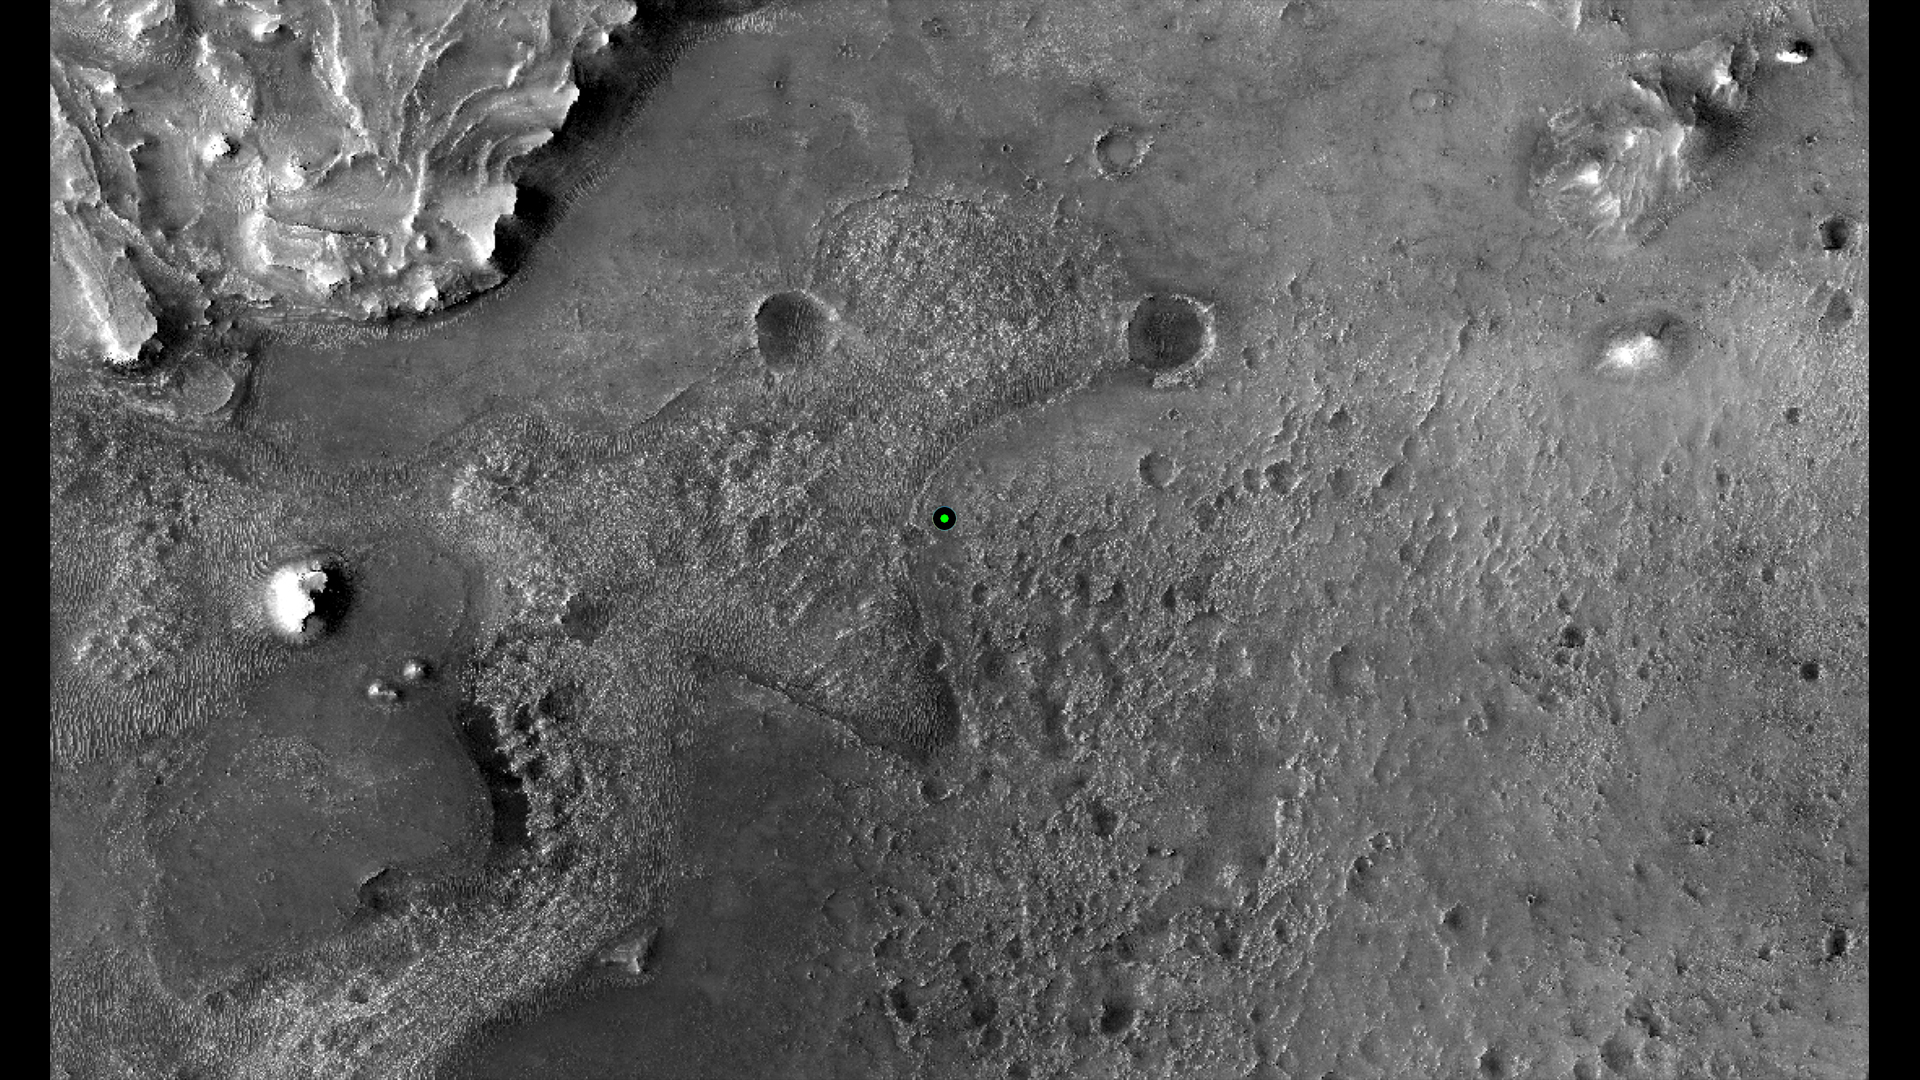

Perseverance’s Landing Spot in Jezero Crater

This image shows with a green dot where NASA’s Perseverance rover landed in Jezero Crater on Mars on Feb. 18, 2021. The base image was taken by the HiRISE camera aboard NASA’s Mars Reconnaissance Orbiter.

A key objective for Perseverance’s mission on Mars is astrobiology, including the search for signs of ancient microbial life. The rover will characterize the planet’s geology and past climate, pave the way for human exploration of the Red Planet, and be the first mission to collect and cache Martian rock and regolith (broken rock and dust).

Subsequent NASA missions, in cooperation with ESA (European Space Agency), would send spacecraft to Mars to collect these sealed samples from the surface and return them to Earth for in-depth analysis.

The Mars 2020 Perseverance mission is part of NASA’s Moon to Mars exploration approach, which includes Artemis missions to the Moon that will help prepare for human exploration of the Red Planet.

JPL, which is managed for NASA by Caltech in Pasadena, California, built and manages operations of the Perseverance rover.

Credit: NASA/JPL-Caltech/University of Arizona